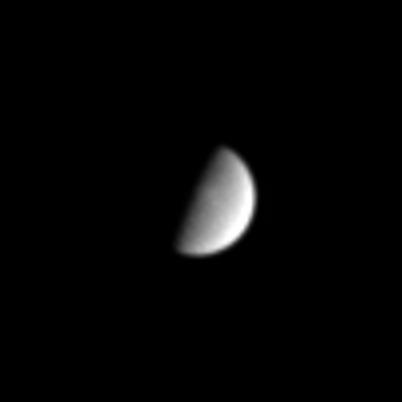

Second Largest Moon

The icy moon Rhea, Saturn’s second largest satellite, hangs before Cassini in this narrow angle camera image, showing just a hint of its crater-pocked surface. Rhea is 1,528 kilometers (950 miles) across.

The image was taken in visible light on Aug. 25, 2004, at a distance of 8.8 million kilometers (5.5 million miles) from Rhea and at a Sun-Rhea-spacecraft, or phase, angle of 84 degrees. The image scale is 53 kilometers (33 miles) per pixel. The image has been magnified by a factor of four and contrast enhanced to aid visibility.

The Cassini-Huygens mission is a cooperative project of NASA, the European Space Agency and the Italian Space Agency. The Jet Propulsion Laboratory, a division of the California Institute of Technology in Pasadena, manages the Cassini-Huygens mission for NASA’s Office of Space Science, Washington, D.C. The Cassini orbiter and its two onboard cameras, were designed, developed and assembled at JPL. The imaging team is based at the Space Science Institute, Boulder, Colo.

Credit: NASA/JPL/Space Science Institute